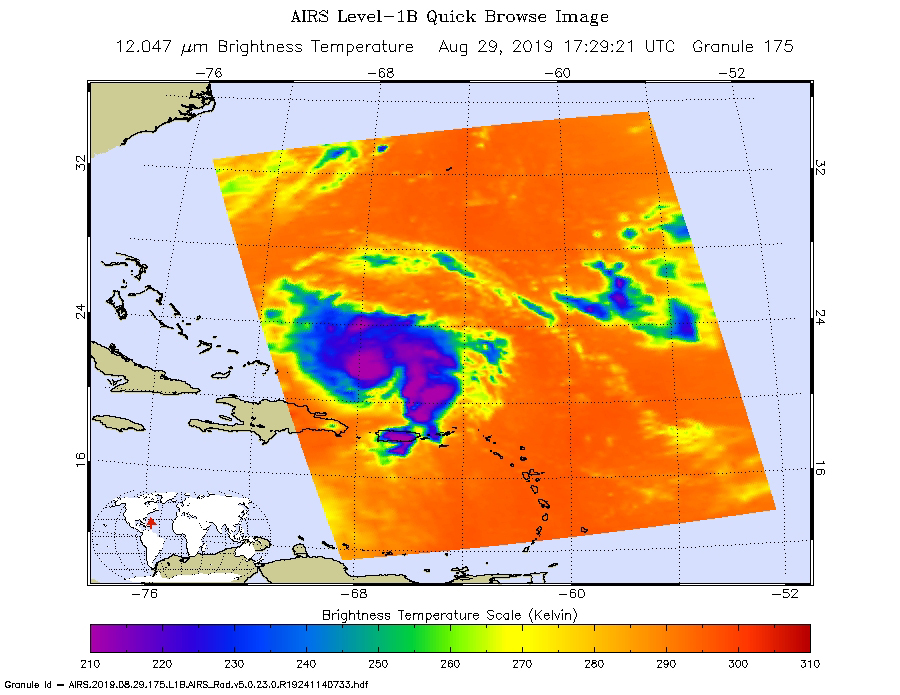

AIRS Measures the Clouds in Hurricane Dorian

An infrared image of Hurricane Dorian, as seen by the AIRS instrument aboard NASA’s Aqua satellite at 1:30 p.m. EDT (10:30 a.m. PDT) on Aug. 29, 2019. The large purple areas are cold clouds, carried high into the atmosphere by deep thunderstorms. Blue and green show warmer areas with less rain clouds, while orange and red represent mostly cloud-free air.

AIRS, in conjunction with the Advanced Microwave Sounding Unit (AMSU), senses emitted infrared and microwave radiation from Earth to provide a 3D look at Earth’s weather and climate. Working in tandem, the two instruments make simultaneous observations down to Earth’s surface. With more than 2,000 channels sensing different regions of the atmosphere, the system creates a global, 3D map of atmospheric temperature and humidity, cloud amounts and heights, greenhouse gas concentrations and many other atmospheric phenomena. Launched into Earth orbit in 2002, the AIRS and AMSU instruments fly onboard NASA’s Aqua spacecraft and are managed by NASA’s Jet Propulsion Laboratory in Pasadena, California, under contract to NASA. JPL is a division of Caltech.

The AIRS and AMSU instruments are managed by NASA’s Jet Propulsion Laboratory in Pasadena, California, under contract to NASA. JPL is a division of the Caltech.

Credit: NASA/JPL-Caltech